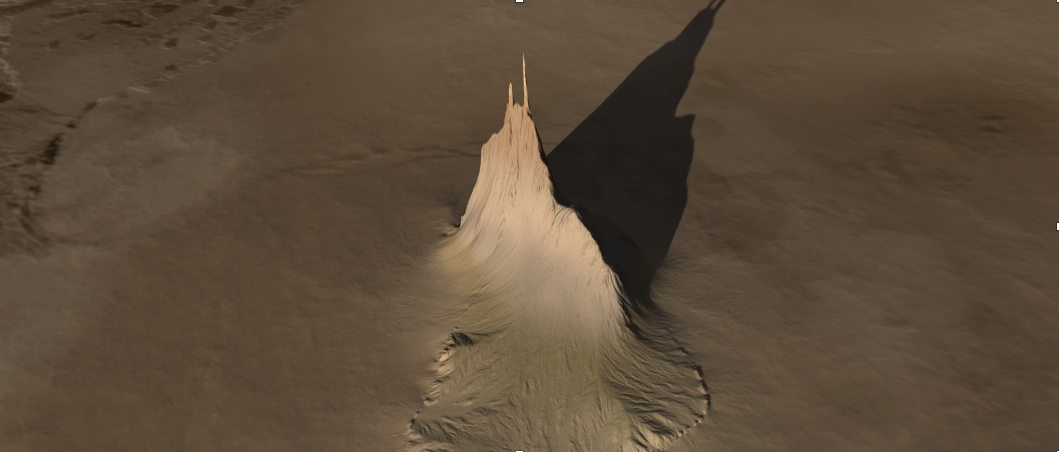

Io’s ‘Steeple Mountain’ (Artist’s Concept)

Created using data collected by the JunoCam imager aboard NASA’s Juno spacecraft, this animation is an artist’s concept that shows a view of a mountain on the Jovian moon Io. The data was recorded during close flybys of the moon in December 2023 and February 2024. The mountain, which the Juno science team has nicknamed “Steeple Mountain,” is between 3 and 4.3 miles (5 and 7 kilometers) in height.

One side of Steeple Mountain is in shade in the animation because only one side of the mountain was illuminated when imaged by JunoCam.

Credit: NASA/JPL-Caltech/SwRI/MSSS